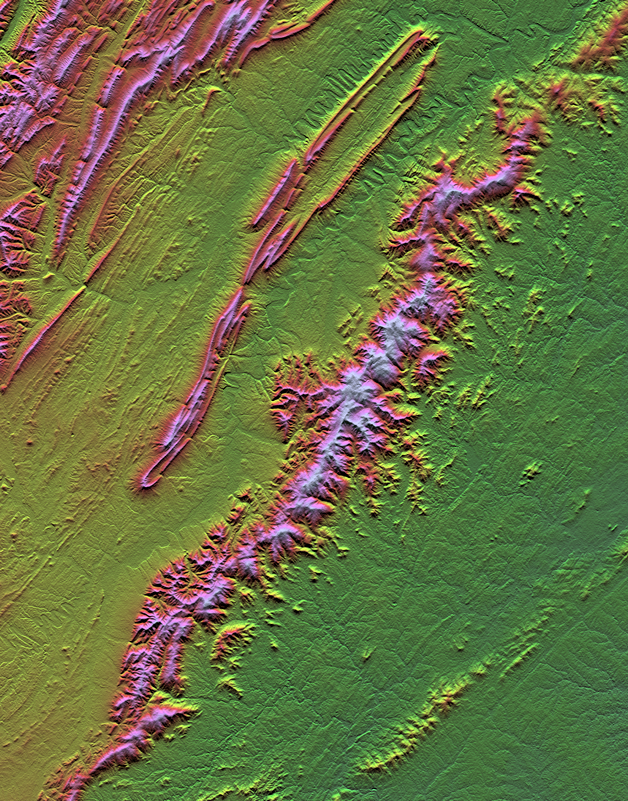

Shenandoah National Park, Virginia, Shaded Relief with Height as Color

Shenandoah National Park lies astride part of the Blue Ridge Mountains, which form the southeastern range of the greater Appalachian Mountains in Virginia. The park is well framed by this one-degree of latitude (38-39 north) by one-degree of longitude (78-79 west) cell of Shuttle Radar Topography Mission data, and it appears here as the most prominent ridge trending diagonally across the scene. Skyline Drive, a 169-kilometer (105-mile) road that winds along the crest of the mountains through the length the park, provides vistas of the surrounding landscape. The Shenandoah River flows through the valley to the west, with Massanutten Mountain standing between the river’s north and south forks. Unusually pronounced meanders of both river forks are very evident near the top center of this scene. Massanutten Mountain itself is an unusually distinctive landform also, consisting of highly elongated looping folds of sedimentary rock. The rolling Piedmont country lies to the southeast of the park, with Charlottesville located at the bottom center of the scene.

Two visualization methods were combined to produce this image: shading and color coding of topographic height. The shade image was derived by computing topographic slope in the north-south direction. Northern slopes appear bright and southern slopes appear dark. Color coding is directly related to topographic height, with green at the lower elevations, rising through yellow, red, and magenta, to bluish-white at the highest elevations.

Elevation data used in this image were acquired by the Shuttle Radar Topography Mission aboard the Space Shuttle Endeavour, launched on February 11, 2000. The mission used the same radar instrument that comprised the Spaceborne Imaging Radar-C/X-Band Synthetic Aperture Radar that flew twice on the Space Shuttle Endeavour in 1994. The Shuttle Radar Topography Mission was designed to collect three-dimensional measurements of the Earth’s surface. To collect the 3-D data, engineers added a 60-meter-long (200-foot) mast, installed additional C-band and X-band antennas, and improved tracking and navigation devices. The mission is a cooperative project between NASA, the National Imagery and Mapping Agency of the U.S. Department of Defense, and the German and Italian space agencies. It is managed by NASA’s Jet Propulsion Laboratory, Pasadena, Calif., for NASA’s Earth Science Enterprise, Washington, DC.

Size: 111 by 87 kilometers (69 by 54 miles)
Location: 38-39 degrees North latitude, 78-79 degrees West longitude
Orientation: North toward the top
Image Data: Shaded and colored SRTM elevation model
Date Acquired: February 2000

Credit: NASA/JPL